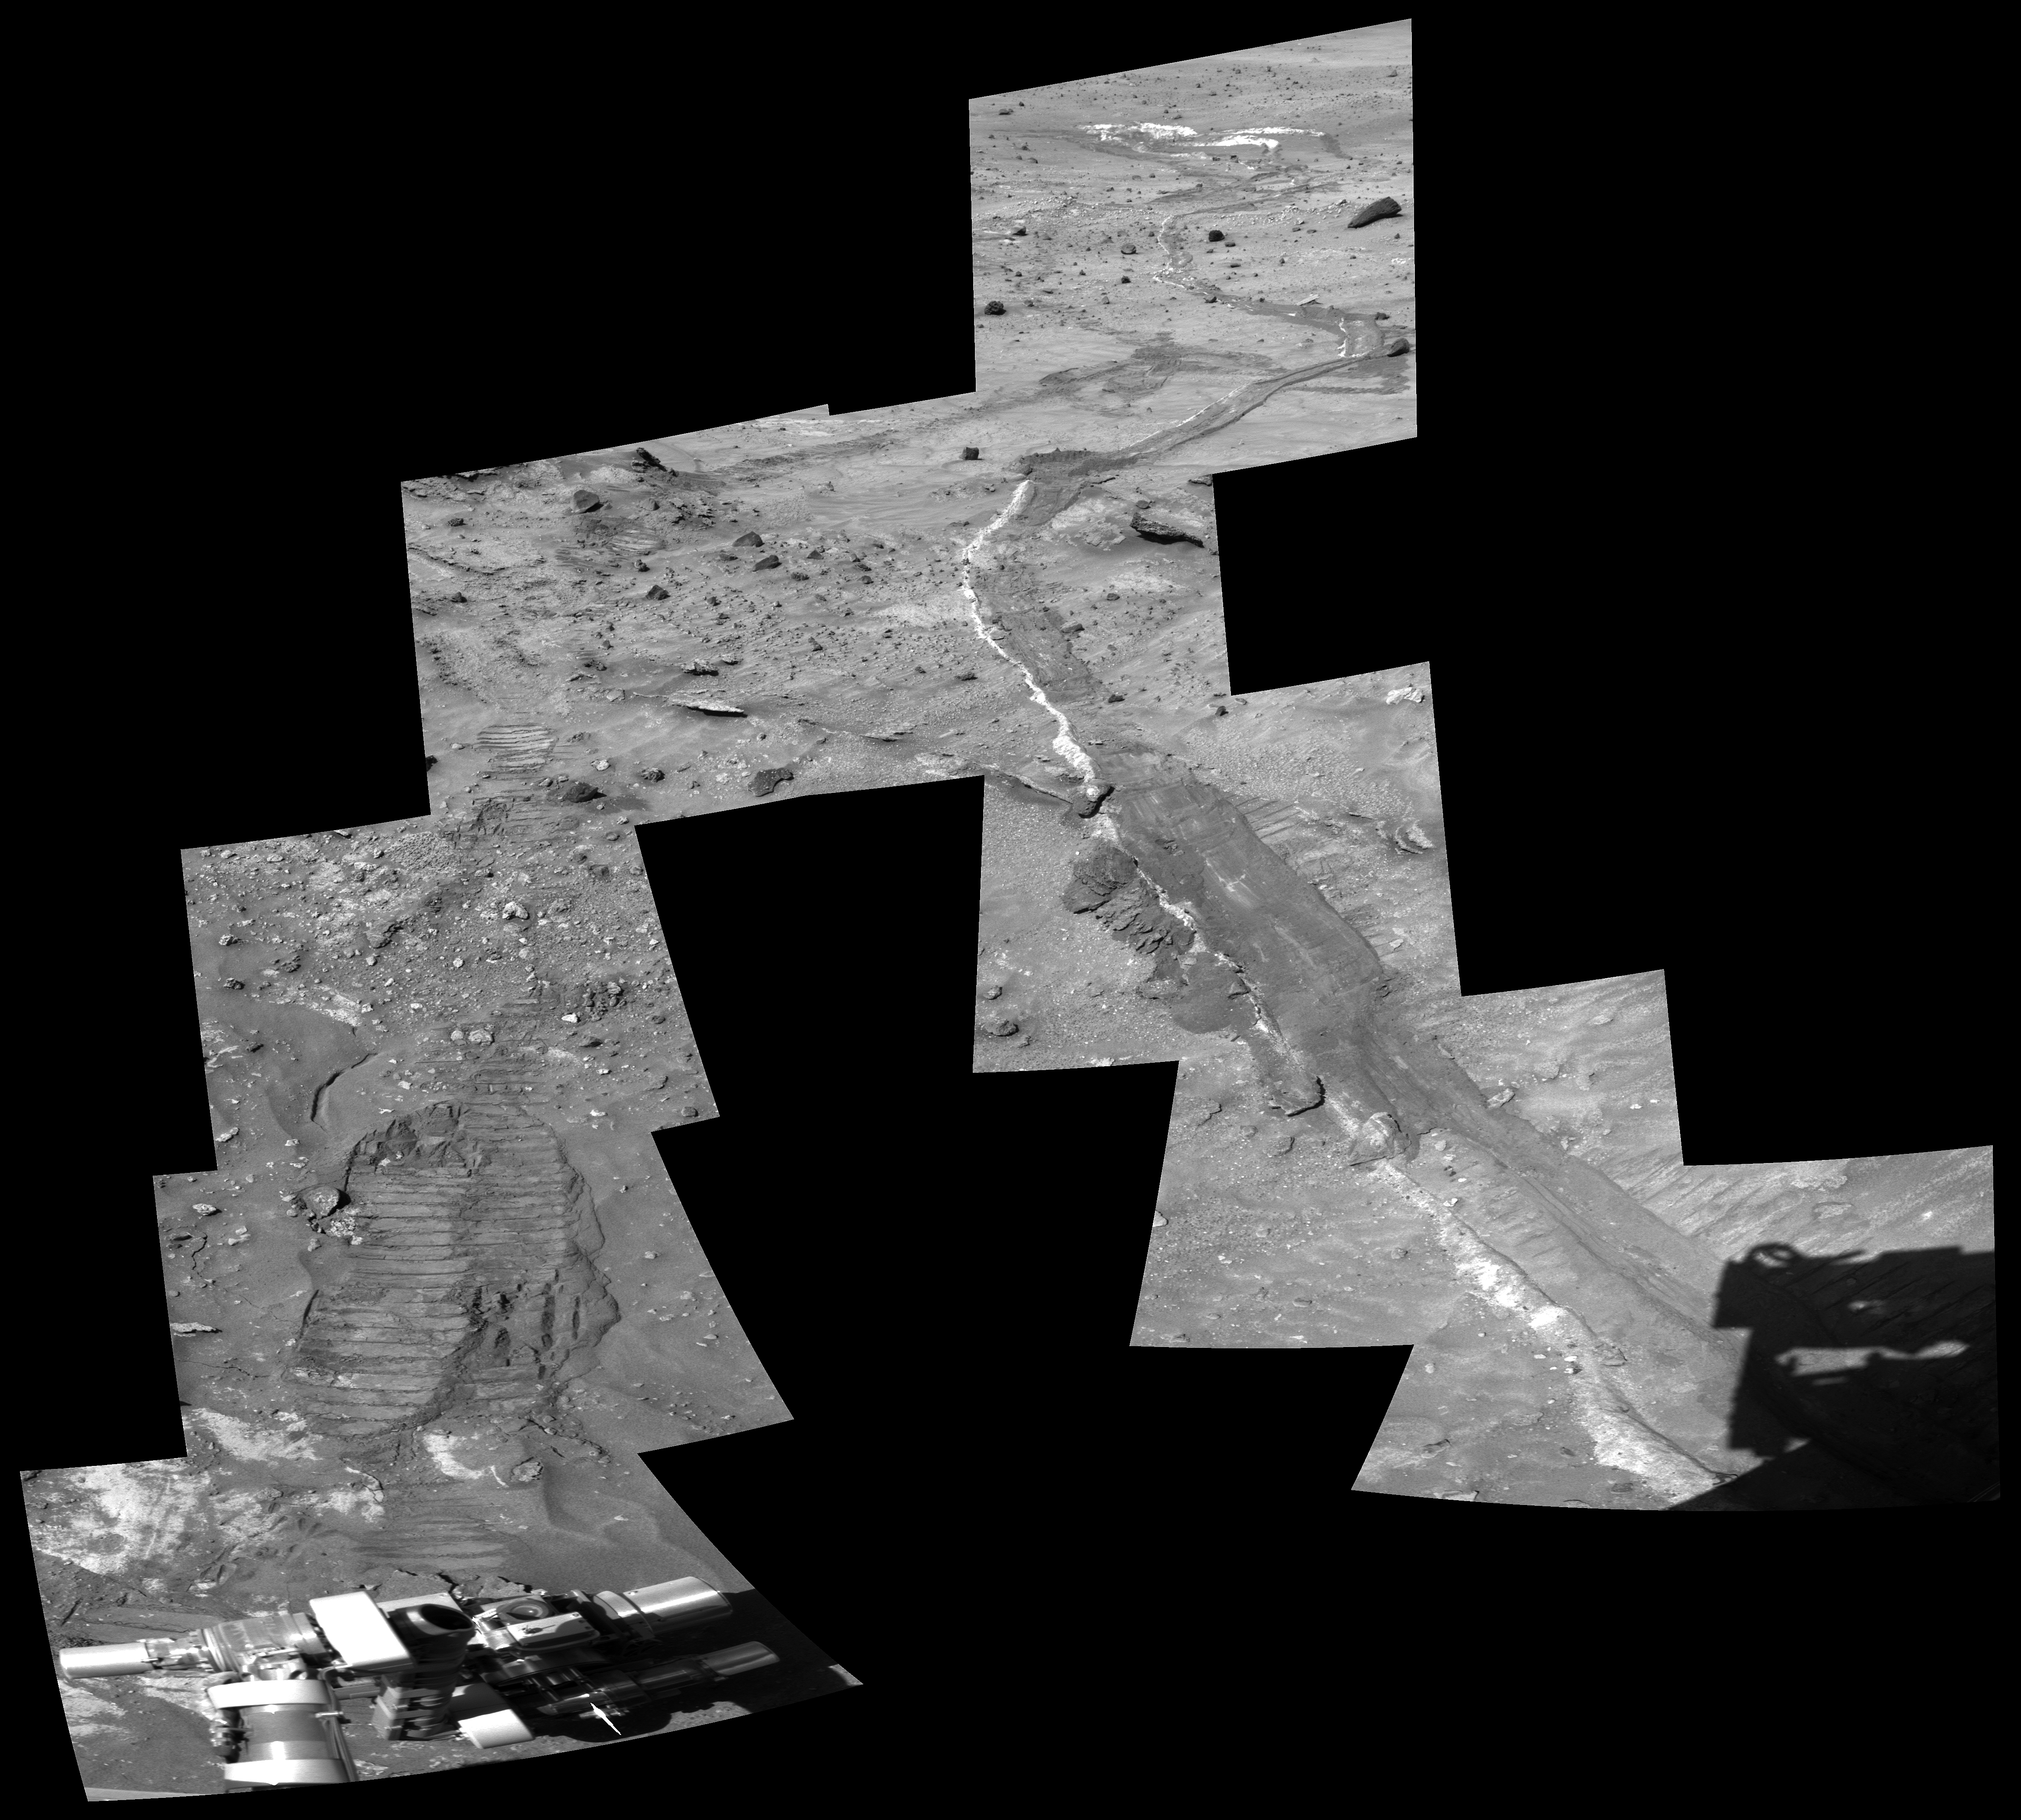

Disturbed Soil Along the Path from ‘Tyrone’ (Close-Up)

This view shows tracks created by NASA’s Mars Exploration Rover Spirit while traveling from the bright soil deposit seen in the upper right, informally named “Tyrone,” to the vehicle’s current location, dubbed “Winter Haven.”

Spirit parked at “Winter Haven” on a small north-facing slope to maximize solar energy input during the Martian winter. This stayover presents an opportunity to do more intensive, long-term investigations of the rover’s surroundings than are typically possible during warmer seasons when the vehicle spends more time driving from place to place. One of these activities is assessing the influence of wind by monitoring surface changes. Experience from the Viking Landers of the 1970s suggests that wind-related surface changes are more likely to occur in recently disturbed soil.

Shortly after arriving at Winter Haven, Spirit obtained this high-resolution view of disturbed soil for comparison with future images to help reveal any wind-related surface changes. The view is a mosaic of images of the rover’s tracks, obtained through the 750-nanomater filter in the left eye of Spirit’s panoramic camera on the rover’s 835th Martian day, or sol (May 9, 2006).

Credit: NASA/JPL-Caltech/Cornell